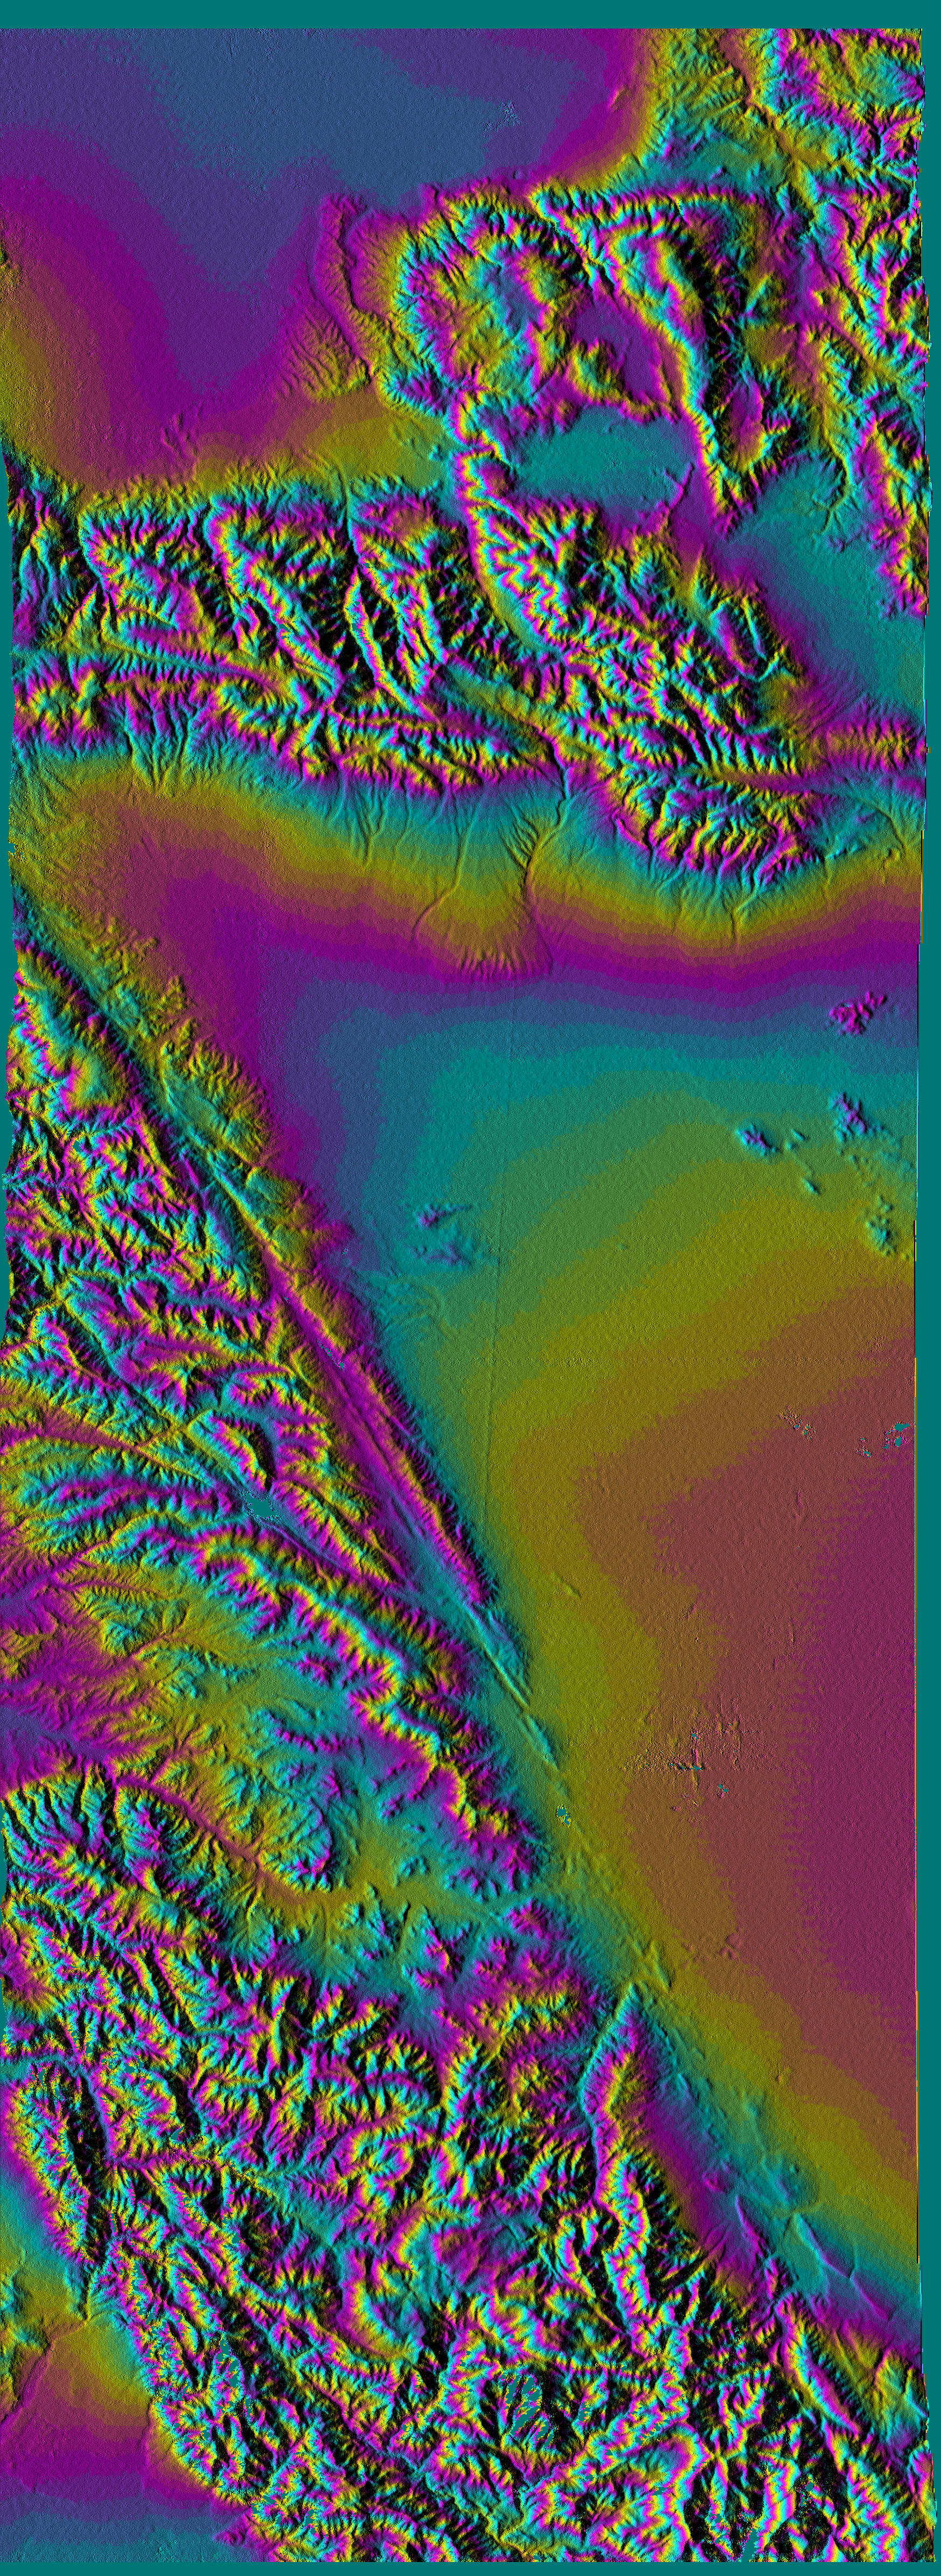

San Andreas Fault, Southern California, Shaded Relief, Wrapped Color as Height

This topographic image vividly displays California’s famous San Andreas Fault along the southwestern edge of the Mojave Desert, 75 kilometers (46 miles) north of downtown Los Angeles. The entire segment of the fault shown in this image last ruptured during the Fort Tejon earthquake of 1857. This was one of the greatest earthquakes ever recorded in the U.S., and it left an amazing surface rupture scar over 350 kilometers in length along the San Andreas. Were the Fort Tejon shock to happen today, the damage would run into billions of dollars, and the loss of life would likely be substantial, as the communities of Wrightwood, Palmdale, and Lancaster (among others) all lie upon or near the 1857 rupture area. The San Gabriel Mountains fill the lower left half of the image. At the extreme lower left is Pasadena. High resolution topographic data such as these are used by geologists to study the role of active tectonics in shaping the landscape, and to produce earthquake hazard maps.

This image was generated using topographic data from the Shuttle Radar Topography Mission. Colors show the elevation as measured by SRTM. Each cycle of colors (from pink through blue back to pink) represents an equal amount of elevation difference (400 meters, or 1300 feet) similar to contour lines on a standard topographic map. This image contains about 2400 meters (8000 feet) of total relief. For the shading, a computer-generated artificial light source illuminates the elevation data to produce a pattern of light and shadows. Slopes facing the light appear bright, while those facing away are shaded. Shaded relief maps are commonly used in applications such as geologic mapping and land use planning.

The Shuttle Radar Topography Mission (SRTM), launched on February 11, 2000, uses the same radar instrument that comprised the Spaceborne Imaging Radar-C/X-Band Synthetic Aperture Radar (SIR-C/X-SAR) that flew twice on the Space Shuttle Endeavour in 1994. The mission is designed to collect three-dimensional measurements of the Earth’s surface. To collect the 3-D data, engineers added a 60-meter-long (200-foot) mast, an additional C-band imaging antenna and improved tracking and navigation devices. The mission is a cooperative project between the National Aeronautics and Space Administration (NASA), the National Imagery and Mapping Agency (NIMA) and the German (DLR) and Italian (ASI) space agencies. It is managed by NASA’s Jet Propulsion Laboratory, Pasadena, CA, for NASA’s Earth Science Enterprise, Washington, DC.

Size: 144 km (90 miles) x 52 km (32 miles)
Location: 34.5 deg. North lat., 118.3 deg. West lon.
Orientation: North toward upper right
Original Data Resolution: 30 meters (99 feet)
Date Acquired: February 16, 2000

Credit: NASA/JPL/NIMA